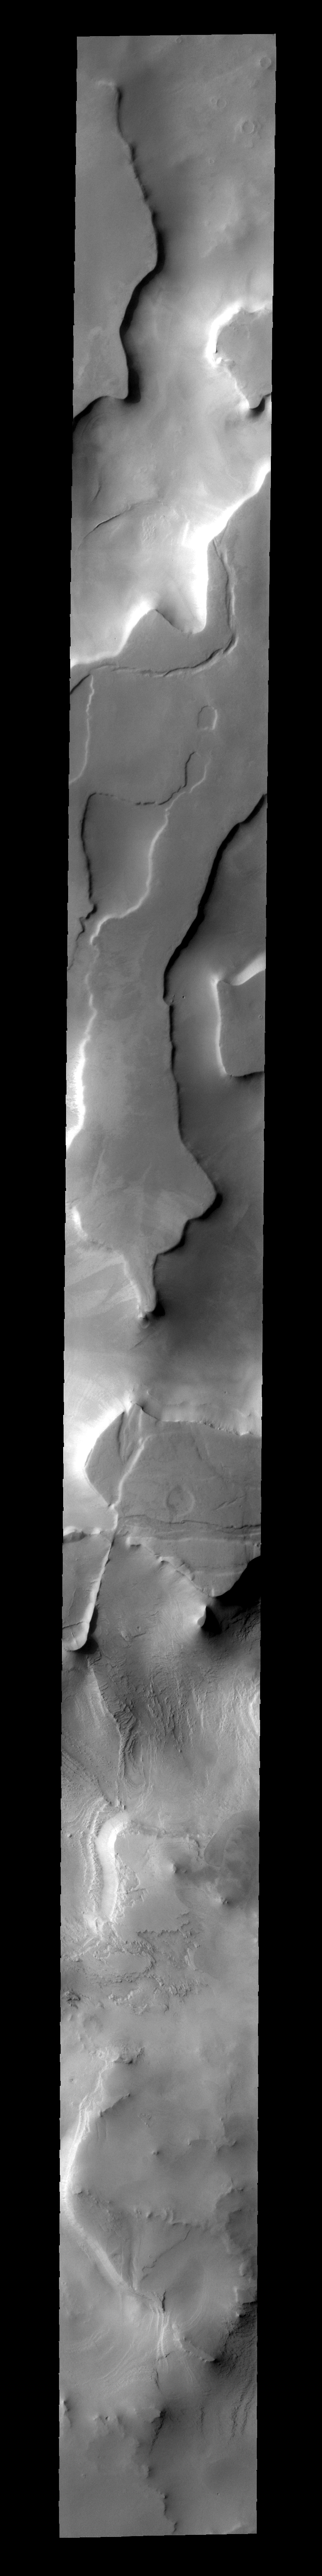

Cavi Angusti

This region of plateaus near the south polar cap is called Cavi Angusti.

Image information: VIS instrument. Latitude -76.1N, Longitude 283.0E. 35 meter/pixel resolution.

Please see the THEMIS Data Citation Note for details on crediting THEMIS images.

Note: this THEMIS visual image has not been radiometrically nor geometrically calibrated for this preliminary release. An empirical correction has been performed to remove instrumental effects. A linear shift has been applied in the cross-track and down-track direction to approximate spacecraft and planetary motion. Fully calibrated and geometrically projected images will be released through the Planetary Data System in accordance with Project policies at a later time.

NASA’s Jet Propulsion Laboratory manages the 2001 Mars Odyssey mission for NASA’s Office of Space Science, Washington, D.C. The Thermal Emission Imaging System (THEMIS) was developed by Arizona State University, Tempe, in collaboration with Raytheon Santa Barbara Remote Sensing. The THEMIS investigation is led by Dr. Philip Christensen at Arizona State University. Lockheed Martin Astronautics, Denver, is the prime contractor for the Odyssey project, and developed and built the orbiter. Mission operations are conducted jointly from Lockheed Martin and from JPL, a division of the California Institute of Technology in Pasadena.

Credit: NASA/JPL/ASU